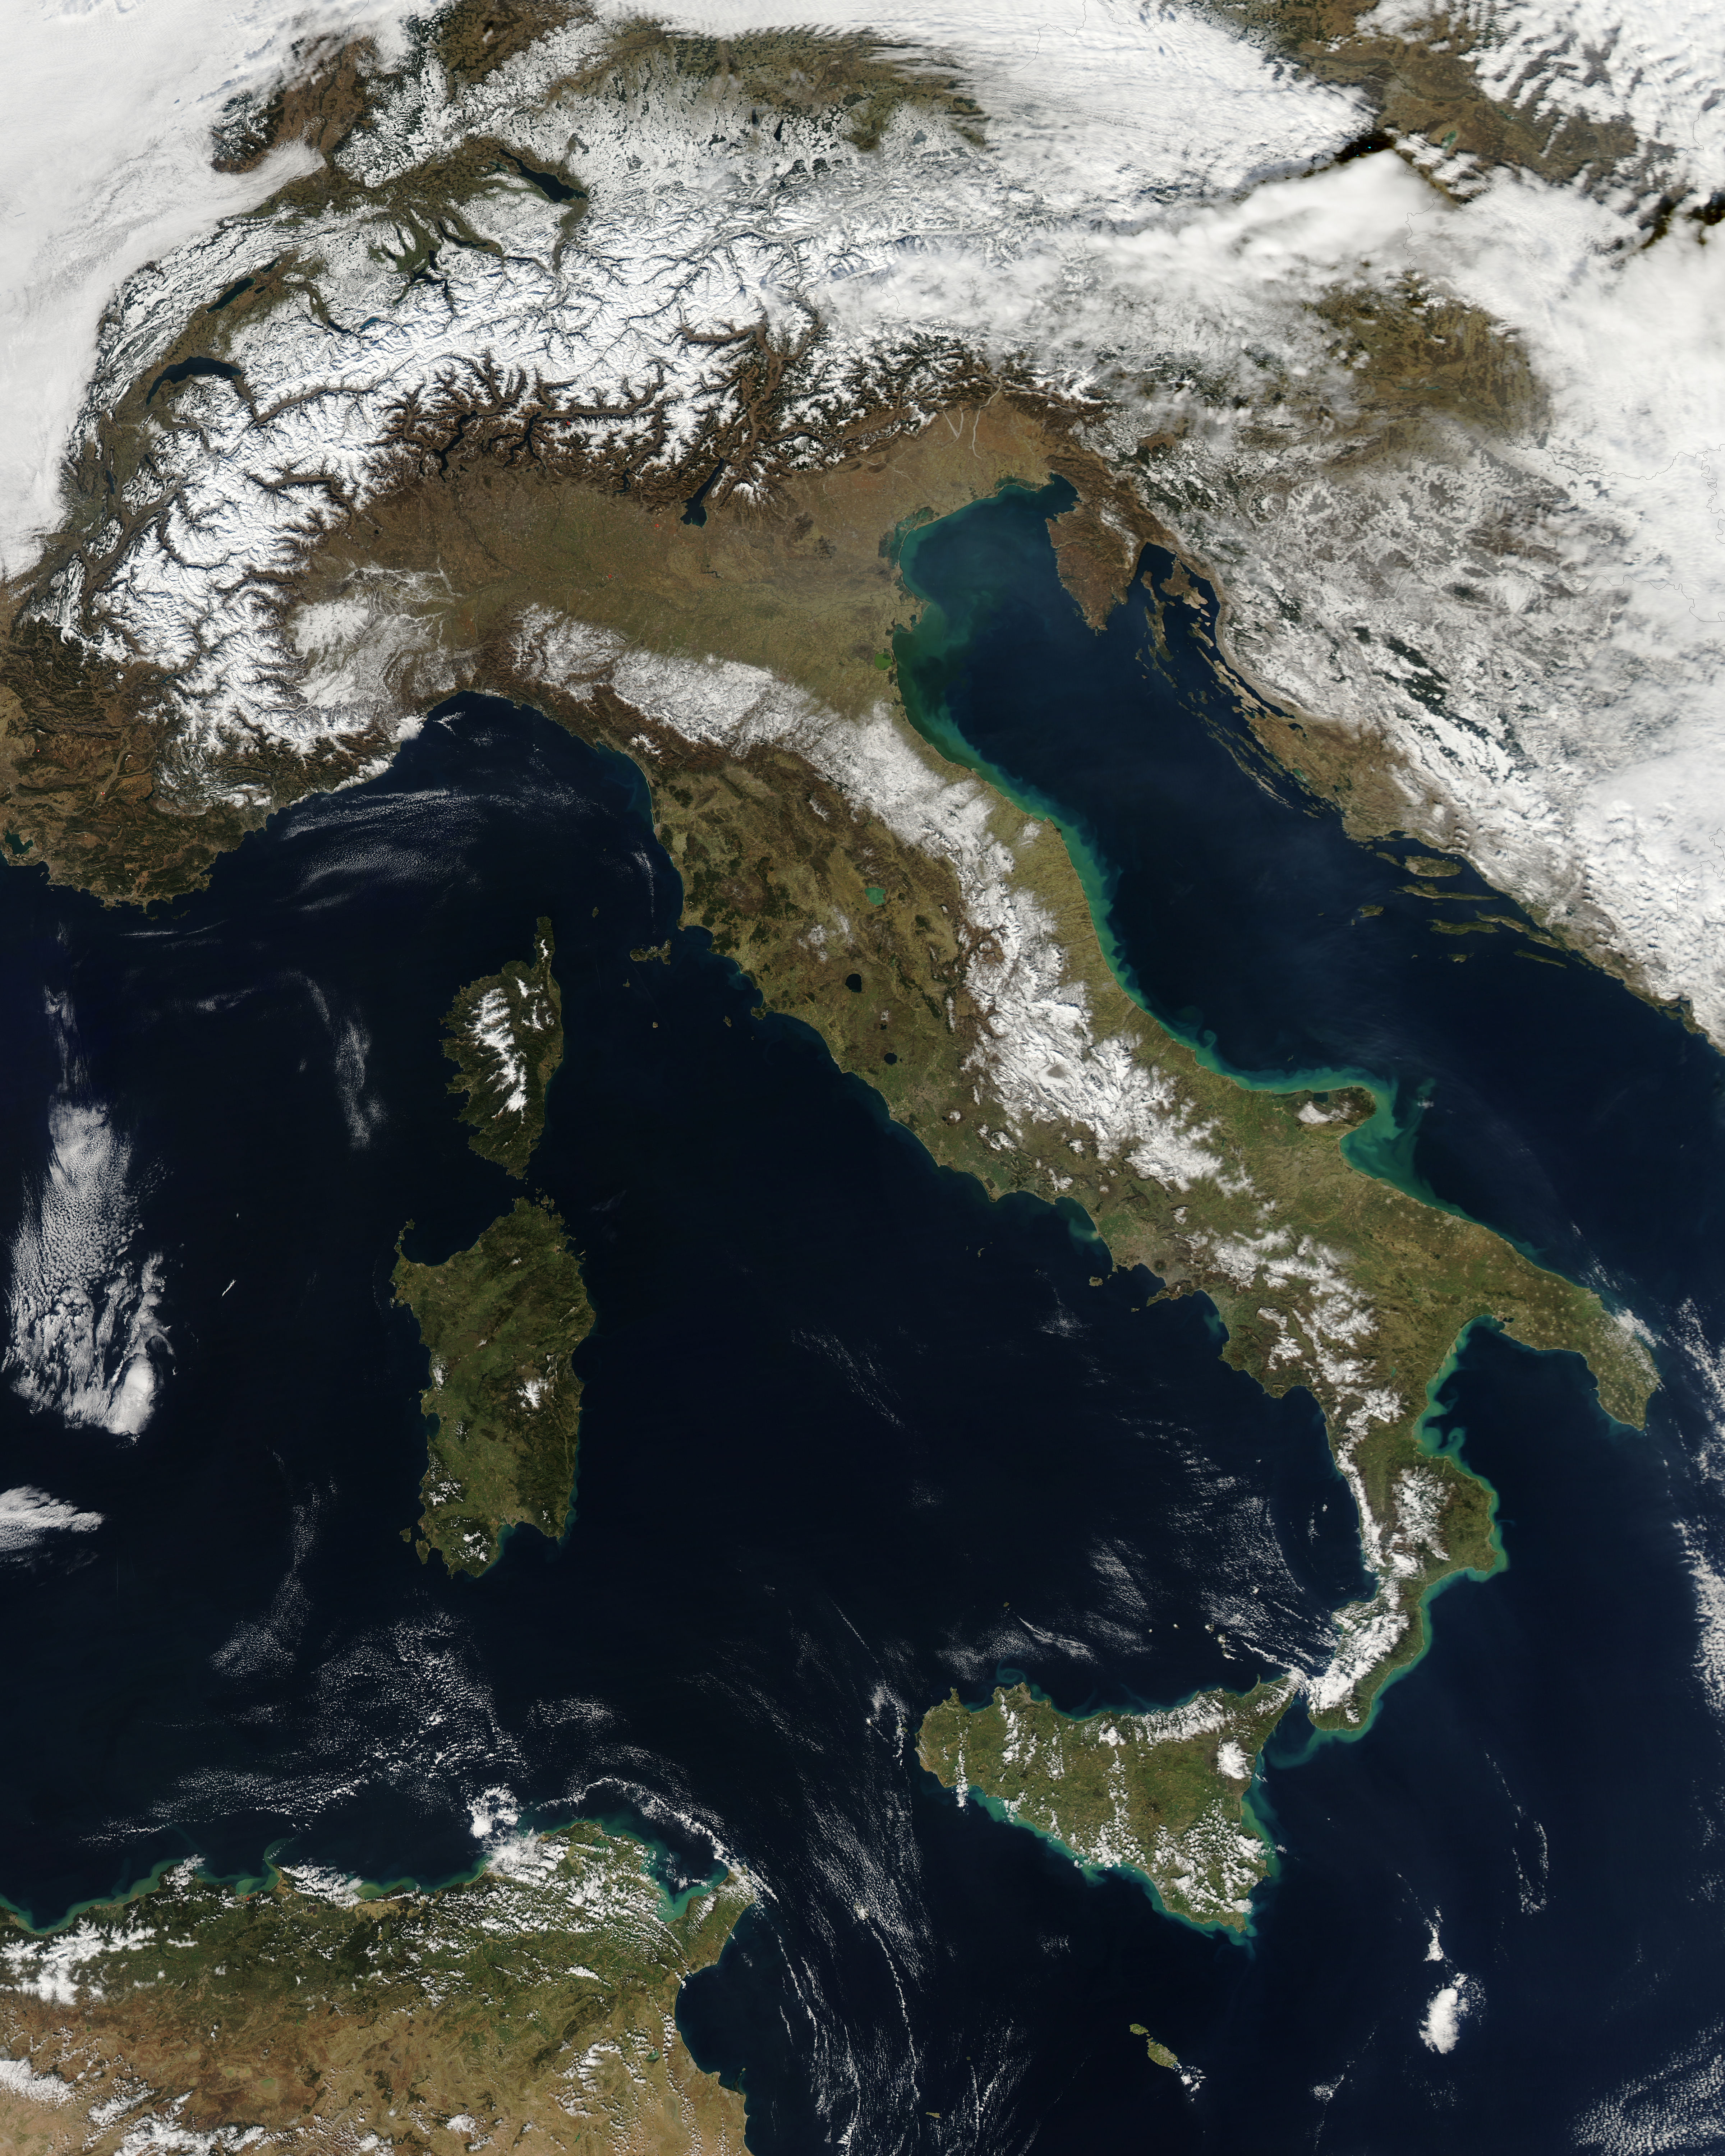

Snow in Italy

NASA image acquired February 24, 2012 By late February, 2012, the great European cold wave had begun to loosen its frigid grip, but significant snow still remained in the region. The Moderate Resolution Imaging Spectroradiometer (MODIS) aboard the Aqua satellite captured this true-color image of snow in Italy on February 24 at 12:35 UTC (1:30 p.m. local time). In the north of the image, bright white clouds blanket the region in a broad arc. Snow, which tends to be generally less bright that clouds, covers the Alps in the north of Italy. The Apennine Mountains, which form the backbone of the Italian peninsula, also carry a blanket of snow. Although clouds and snow can, at times, be distinguished visually in a true-color image, sometimes they can appear very similar. When it is important to clearly define snow from cloud, false color images are often helpful. Rome, which can be seen as a gray smudge on the southwestern coast of the peninsula, recorded highs of a spring-like 50°F the day this image was captured, but earlier in the month the temperatures dove as low as 26°F on February 5. During that cold snap a rare intense snowfall blanketed Rome, causing the closure of the Colosseum, the Roman Forum and the Palatine Hill due to concerns of the risk of icy footing for tourists, and roads became impassible. Further north, temperatures plummeted to −21 °C (−6 °F) on 7 February. On February 11, news media reported over 2 meters (6.5 feet) of snow had fallen in Urbino, a walled town situated on a high sloping hillside on the eastern side of the Apennine Mountains. That same snowfall cut access to many remote towns in the Apennines, blocking roads and trapping some people in the homes.

Credit: NASA/GSFC/Jeff Schmaltz/MODIS Land Rapid Response Team